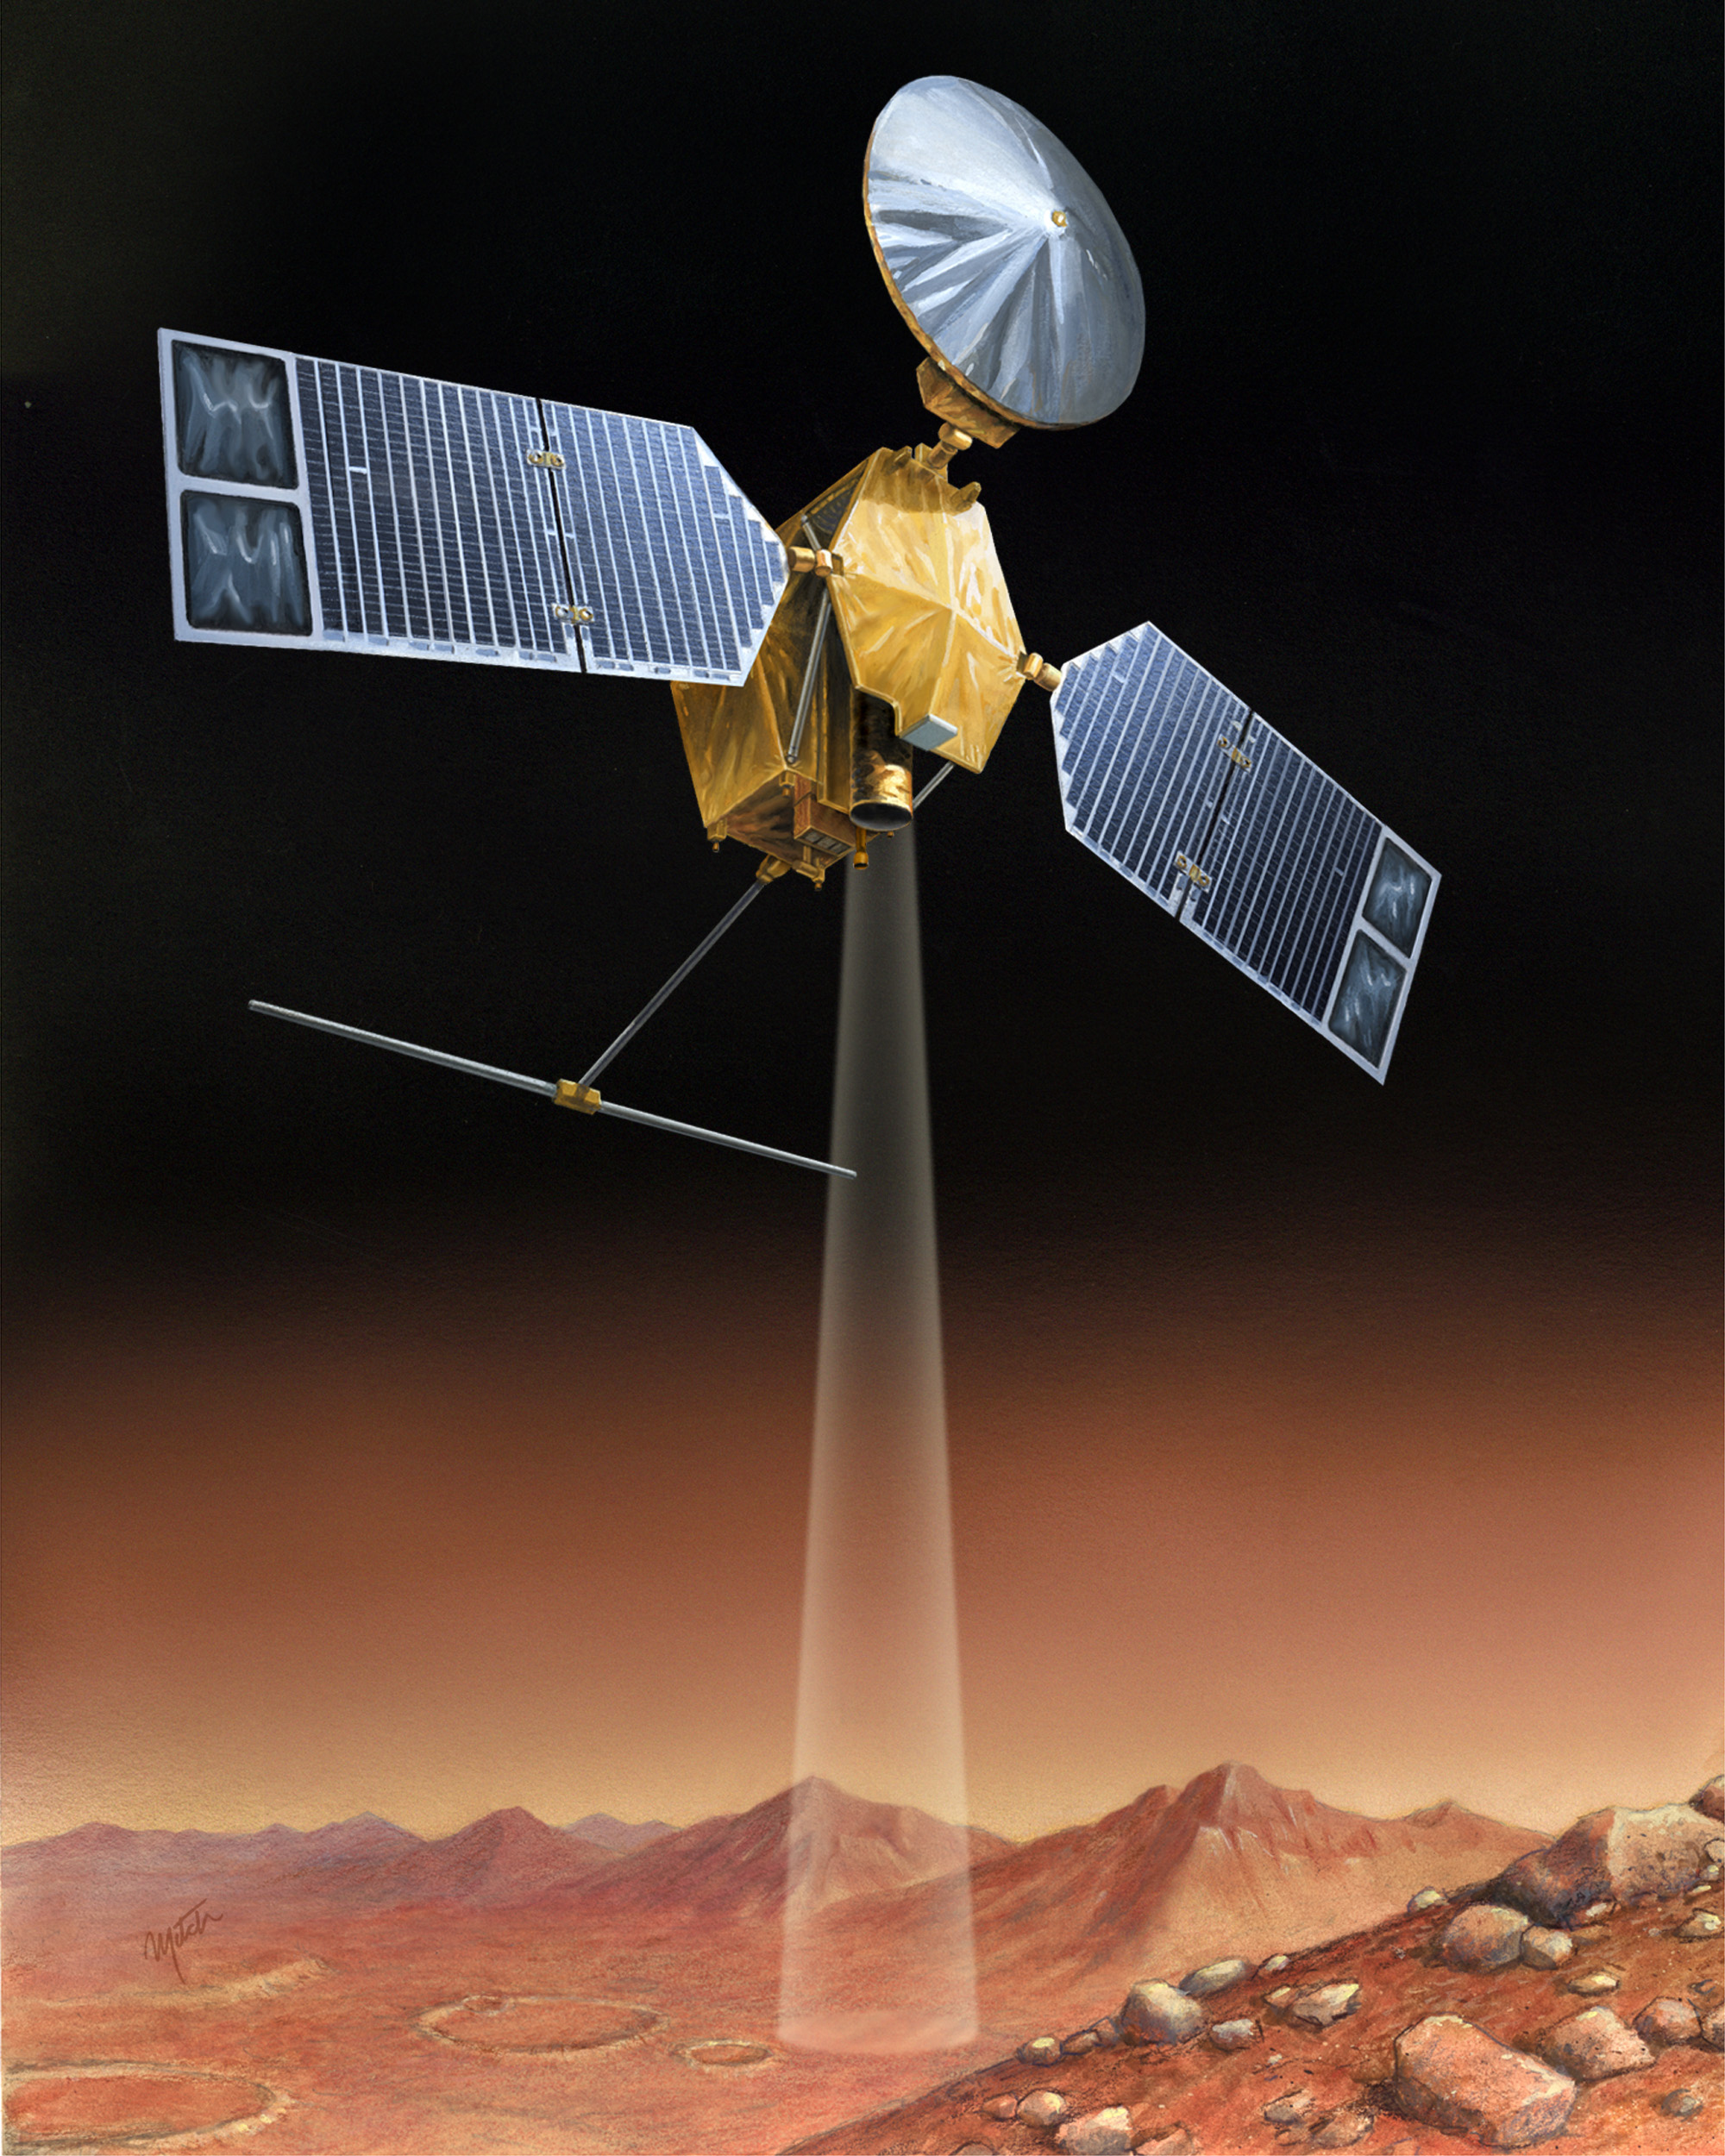

Artist’s concept of Mars Reconnaissance Orbiter

Credit: NASA/JPL